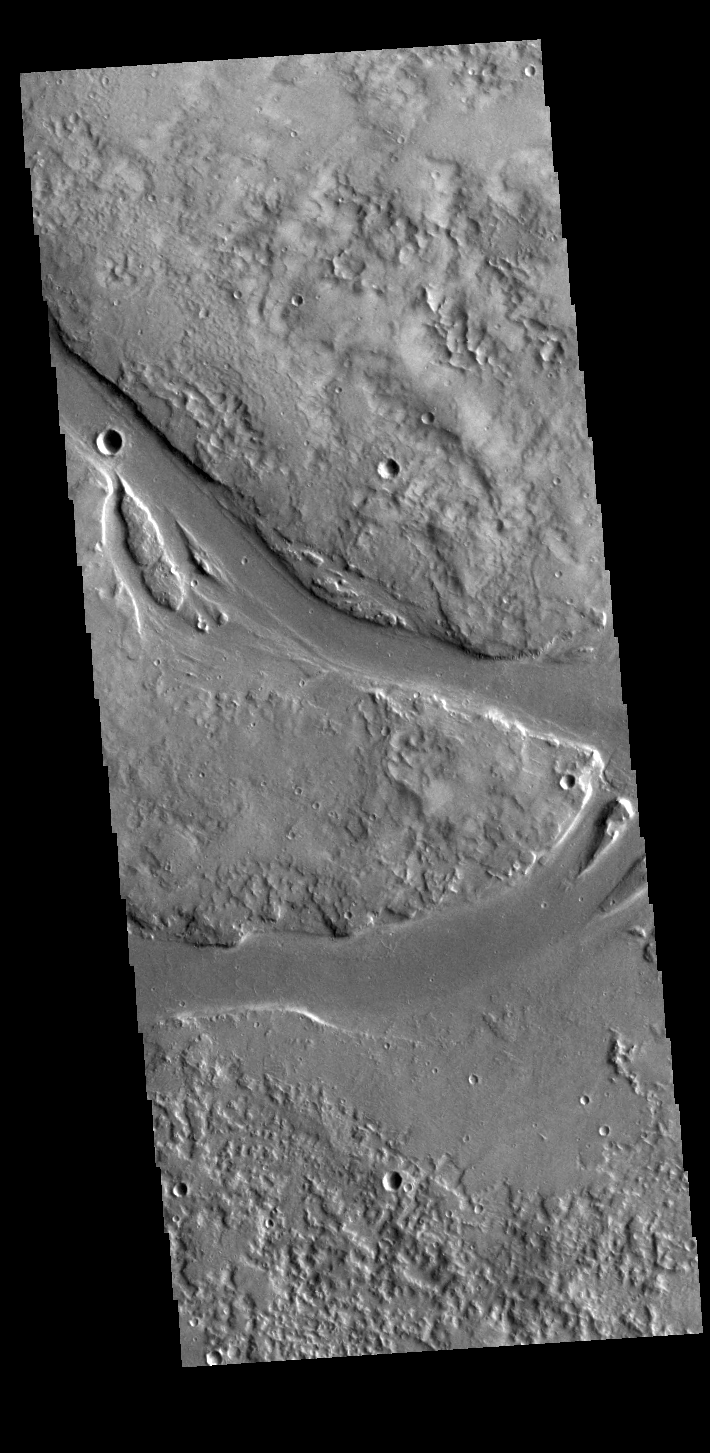

Granicus Valles

This VIS image shows part of Granicus Valles. Granicus Valles is a complex channel system located west of Elysium Mons. The system is approximately 750km (466 miles) long. It is likely that both water and lava played a part in creation of the feature.

Credit: NASA/JPL-Caltech/ASU